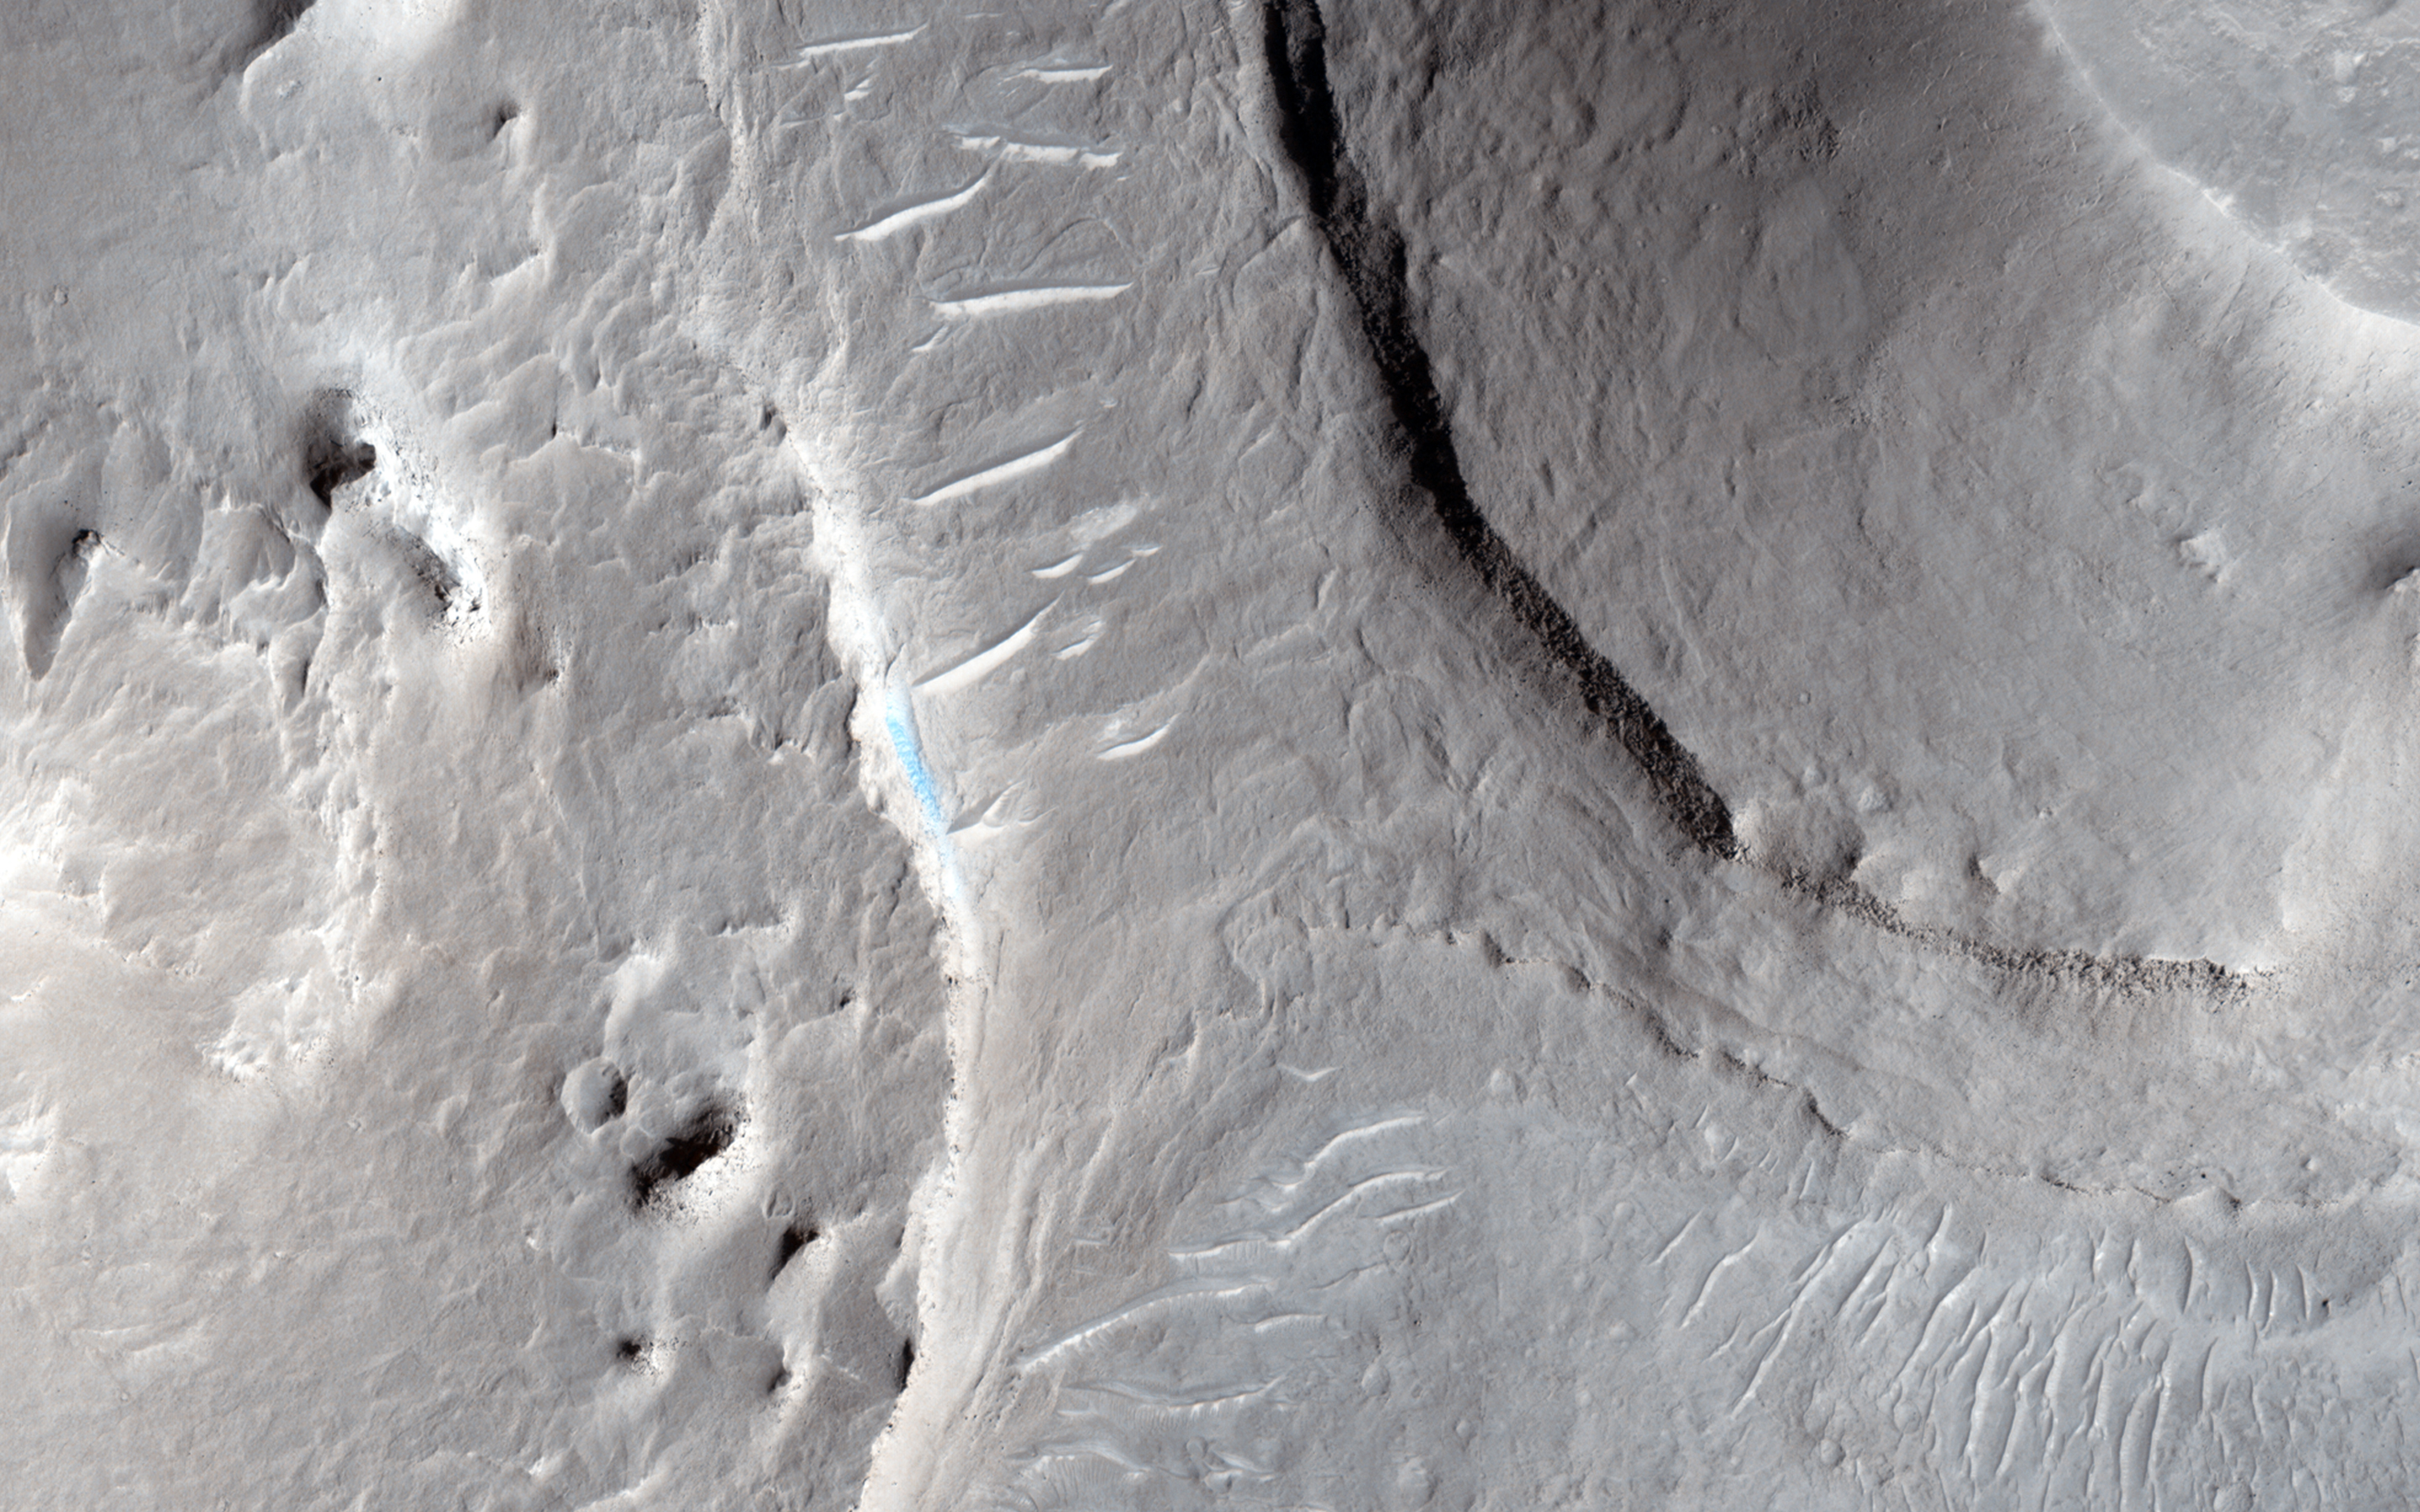

A Possible Landing Site in Aram Dorsum for the ExoMars Rover

One of the important roles of HiRISE is to take high resolution images of potential landing sites for future landing missions.

This image is of an area called Aram Dorsum (also known by its old name, Oxia Palus) that has been suggested for the 2018/2020 ExoMars Rover, because it contains an ancient, exhumed alluvial system.

Imaging is needed both to check for boulder fields and other obstacles, as well as checking the scientific justification for choosing a site. This image is one part of what we call a stereo observation, where taking a view at a different angle from another orbit of the same areas will allow a 3D model (a digital terrain model) to be prepared. With this model, accurate measurements of slopes can then be made. Although it won’t show the exhumed alluvial system, images of the area are needed to characterize the landing site.

The main image of the Aram Dorsum site contains a relatively fresh, 150-meter diameter impact crater with associated boulders. This small (1 kilometer square) part also shows signs of erosion into an overlying plateau, plus recent formation of some transverse aeolian ridges (called TARs) within the resulting valley. Overall, however, the site has relatively few obstacles for a lander.

This is a stereo pair with ESP_036740_1880.

HiRISE is one of six instruments on NASA’s Mars Reconnaissance Orbiter. The University of Arizona, Tucson, operates HiRISE, which was built by Ball Aerospace & Technologies Corp., Boulder, Colorado. NASA’s Jet Propulsion Laboratory, a division of the California Institute of Technology in Pasadena, manages the Mars Reconnaissance Orbiter Project for NASA’s Science Mission Directorate, Washington.

Credit: NASA/JPL-Caltech/Univ. of Arizona